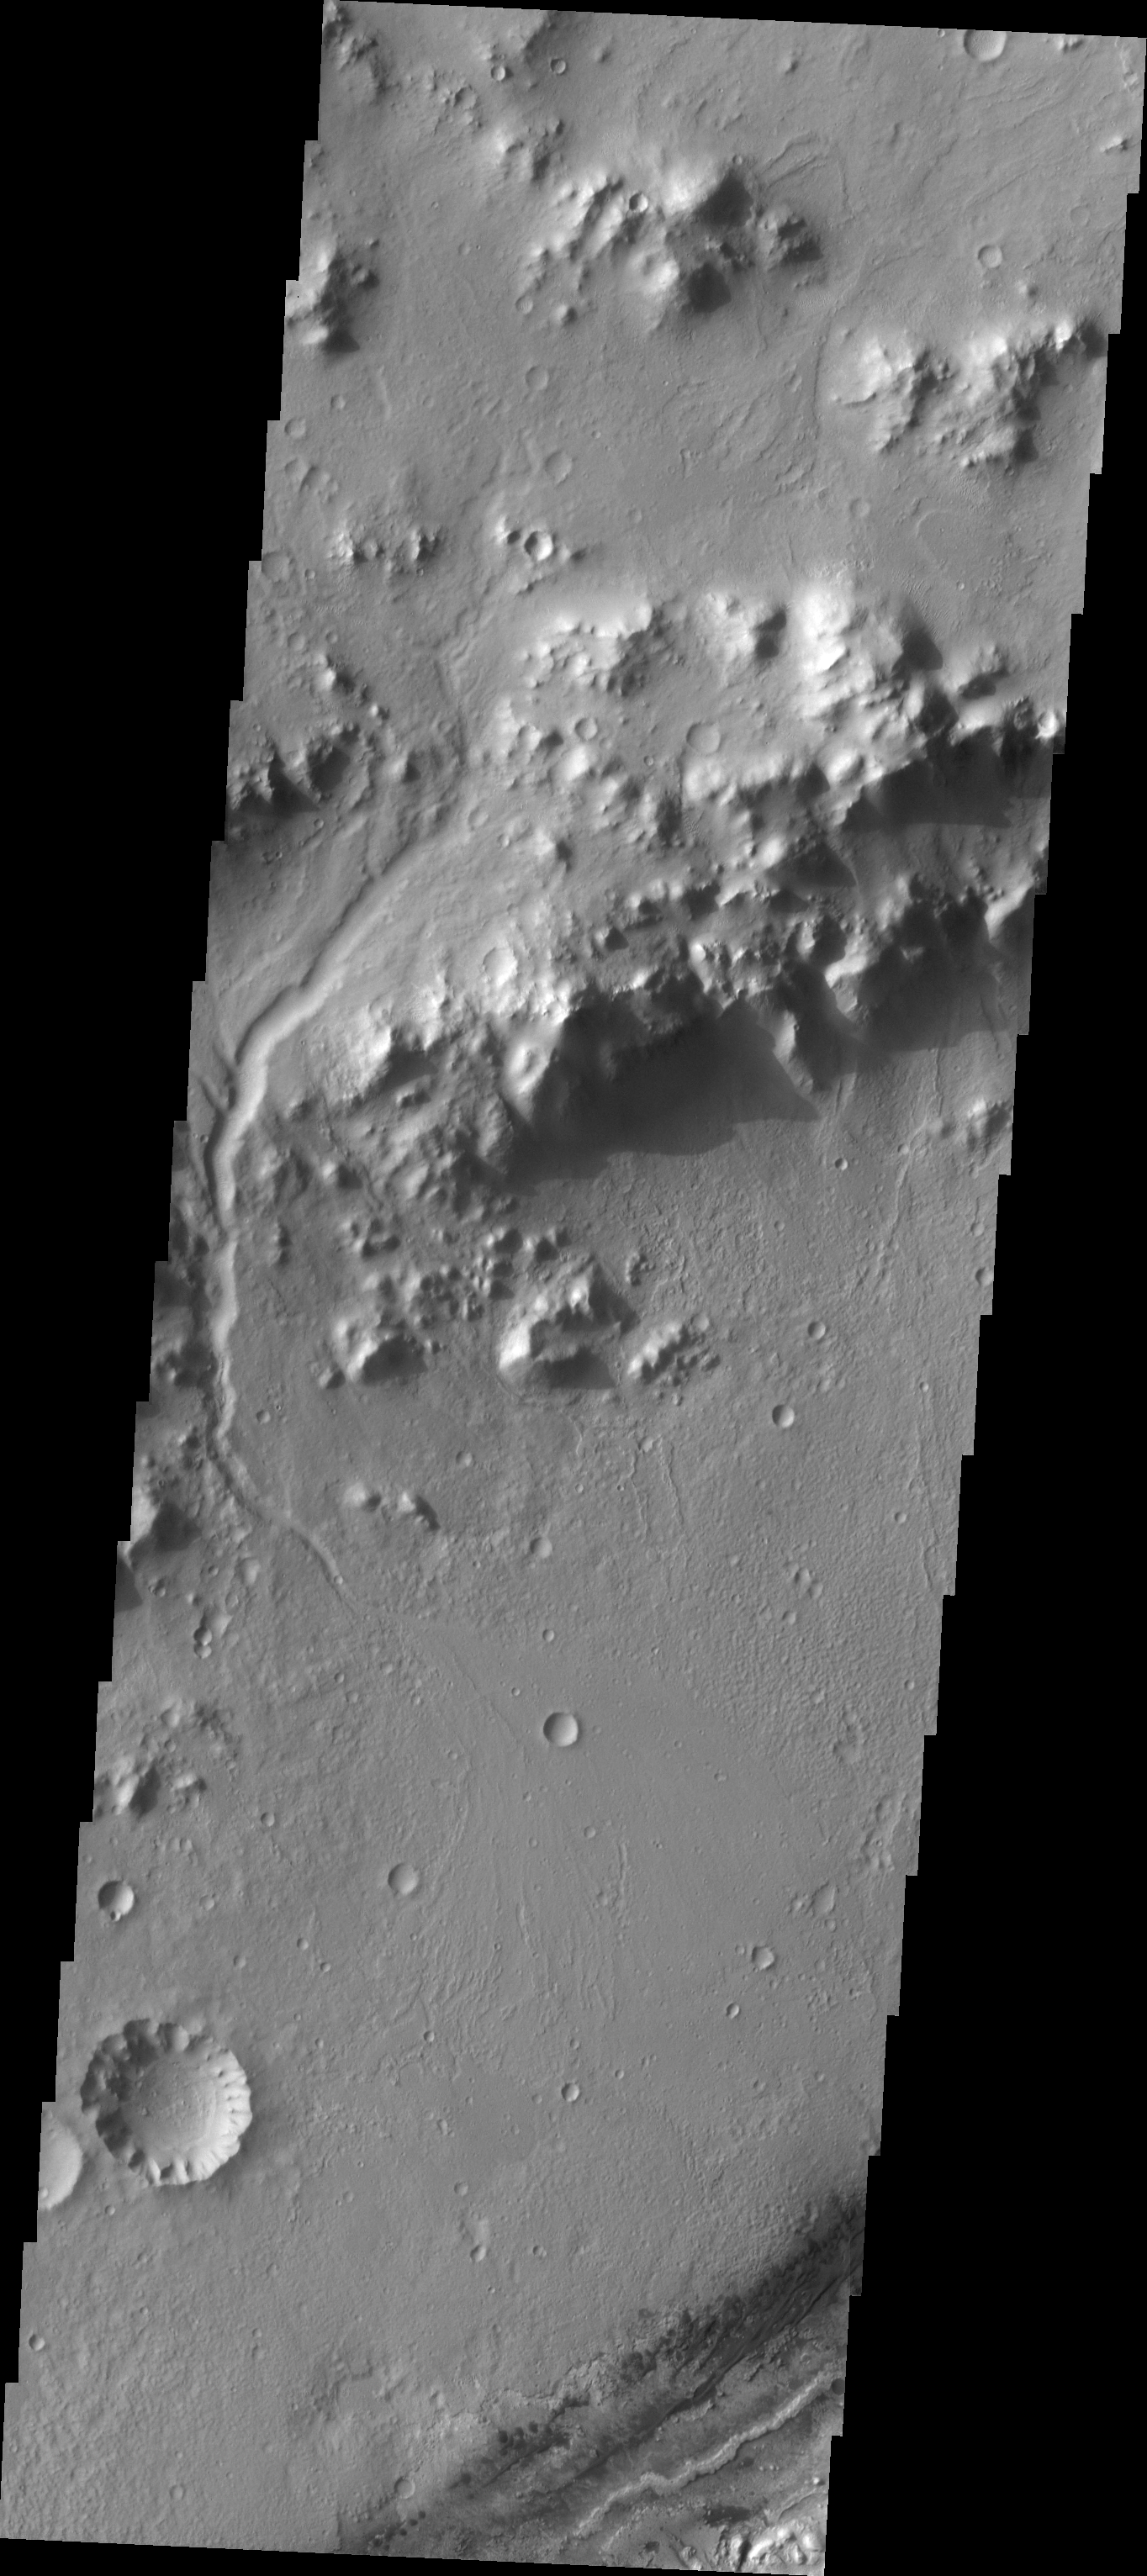

Images of Gale #2

During the month of April Mars will be in conjunction relative to the Earth. This means the Sun is in the line-of-sight between Earth and Mars, and communication between the two planets is almost impossible. For conjunction, the rovers and orbiting spacecraft at Mars continue to operate, but do not send the data to Earth. This recorded data will be sent to Earth when Mars moves away from the sun and the line-of-sight between Earth and Mars is reestablished. During conjunction the THEMIS image of the day will be a visual tour of Gale Crater, the location of the newest rover Curiosity.

Today’s image contains the landing site in the bottom right portion of the image, near the dark dunes. Note the channel that cuts through the crater rim on the left side of the image.

Credit: NASA/JPL-Caltech/ASU